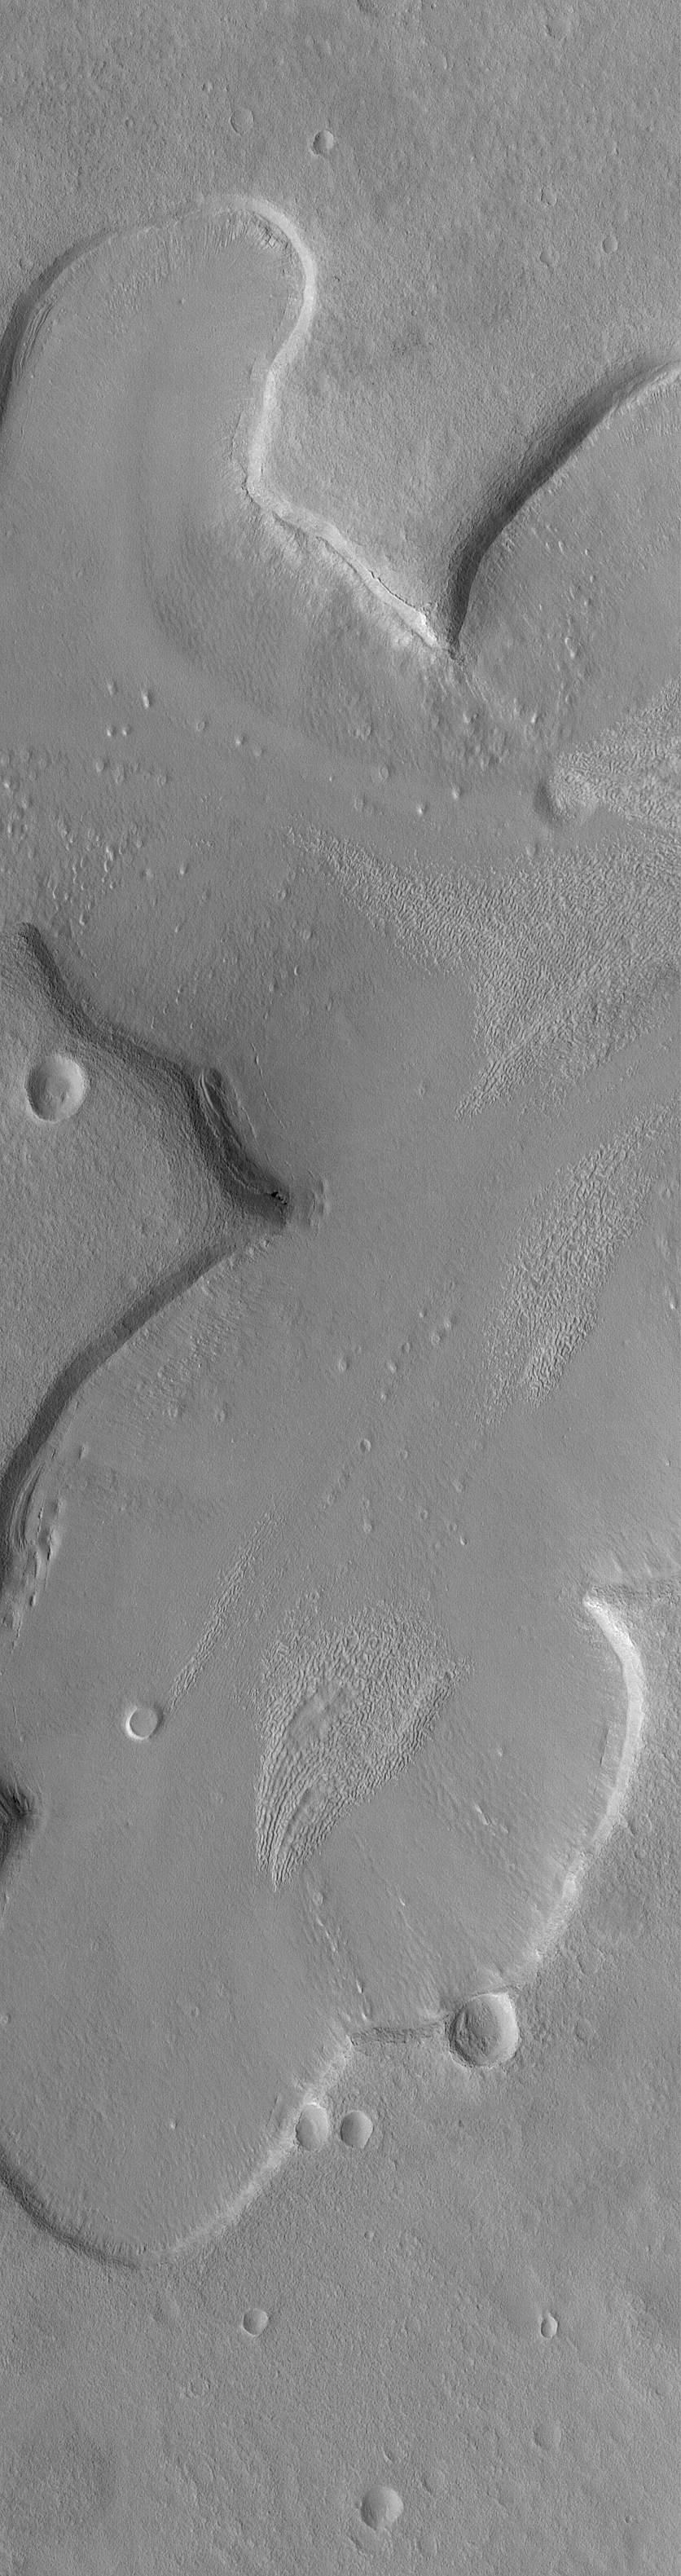

Fretted Terrain Valleys

30 October 2004
This Mars Global Surveyor (MGS) Mars Orbiter Camera (MOC) image shows shallow tributary valleys in the Ismenius Lacus fretted terrain region of northern Arabia Terra. These valleys exhibit a variety of typical fretted terrain valley wall and floor textures, including a lineated, pitted material somewhat reminiscent of the surface of a brain. Origins for these features are still being debated within the Mars science community; there are no clear analogs to these landforms on Earth. This image is located near 39.9°N, 332.1°W. The picture covers an area about 3 km (1.9 mi) wide. Sunlight illuminates the scene from the lower left.

Credit: NASA/JPL/Malin Space Science Systems